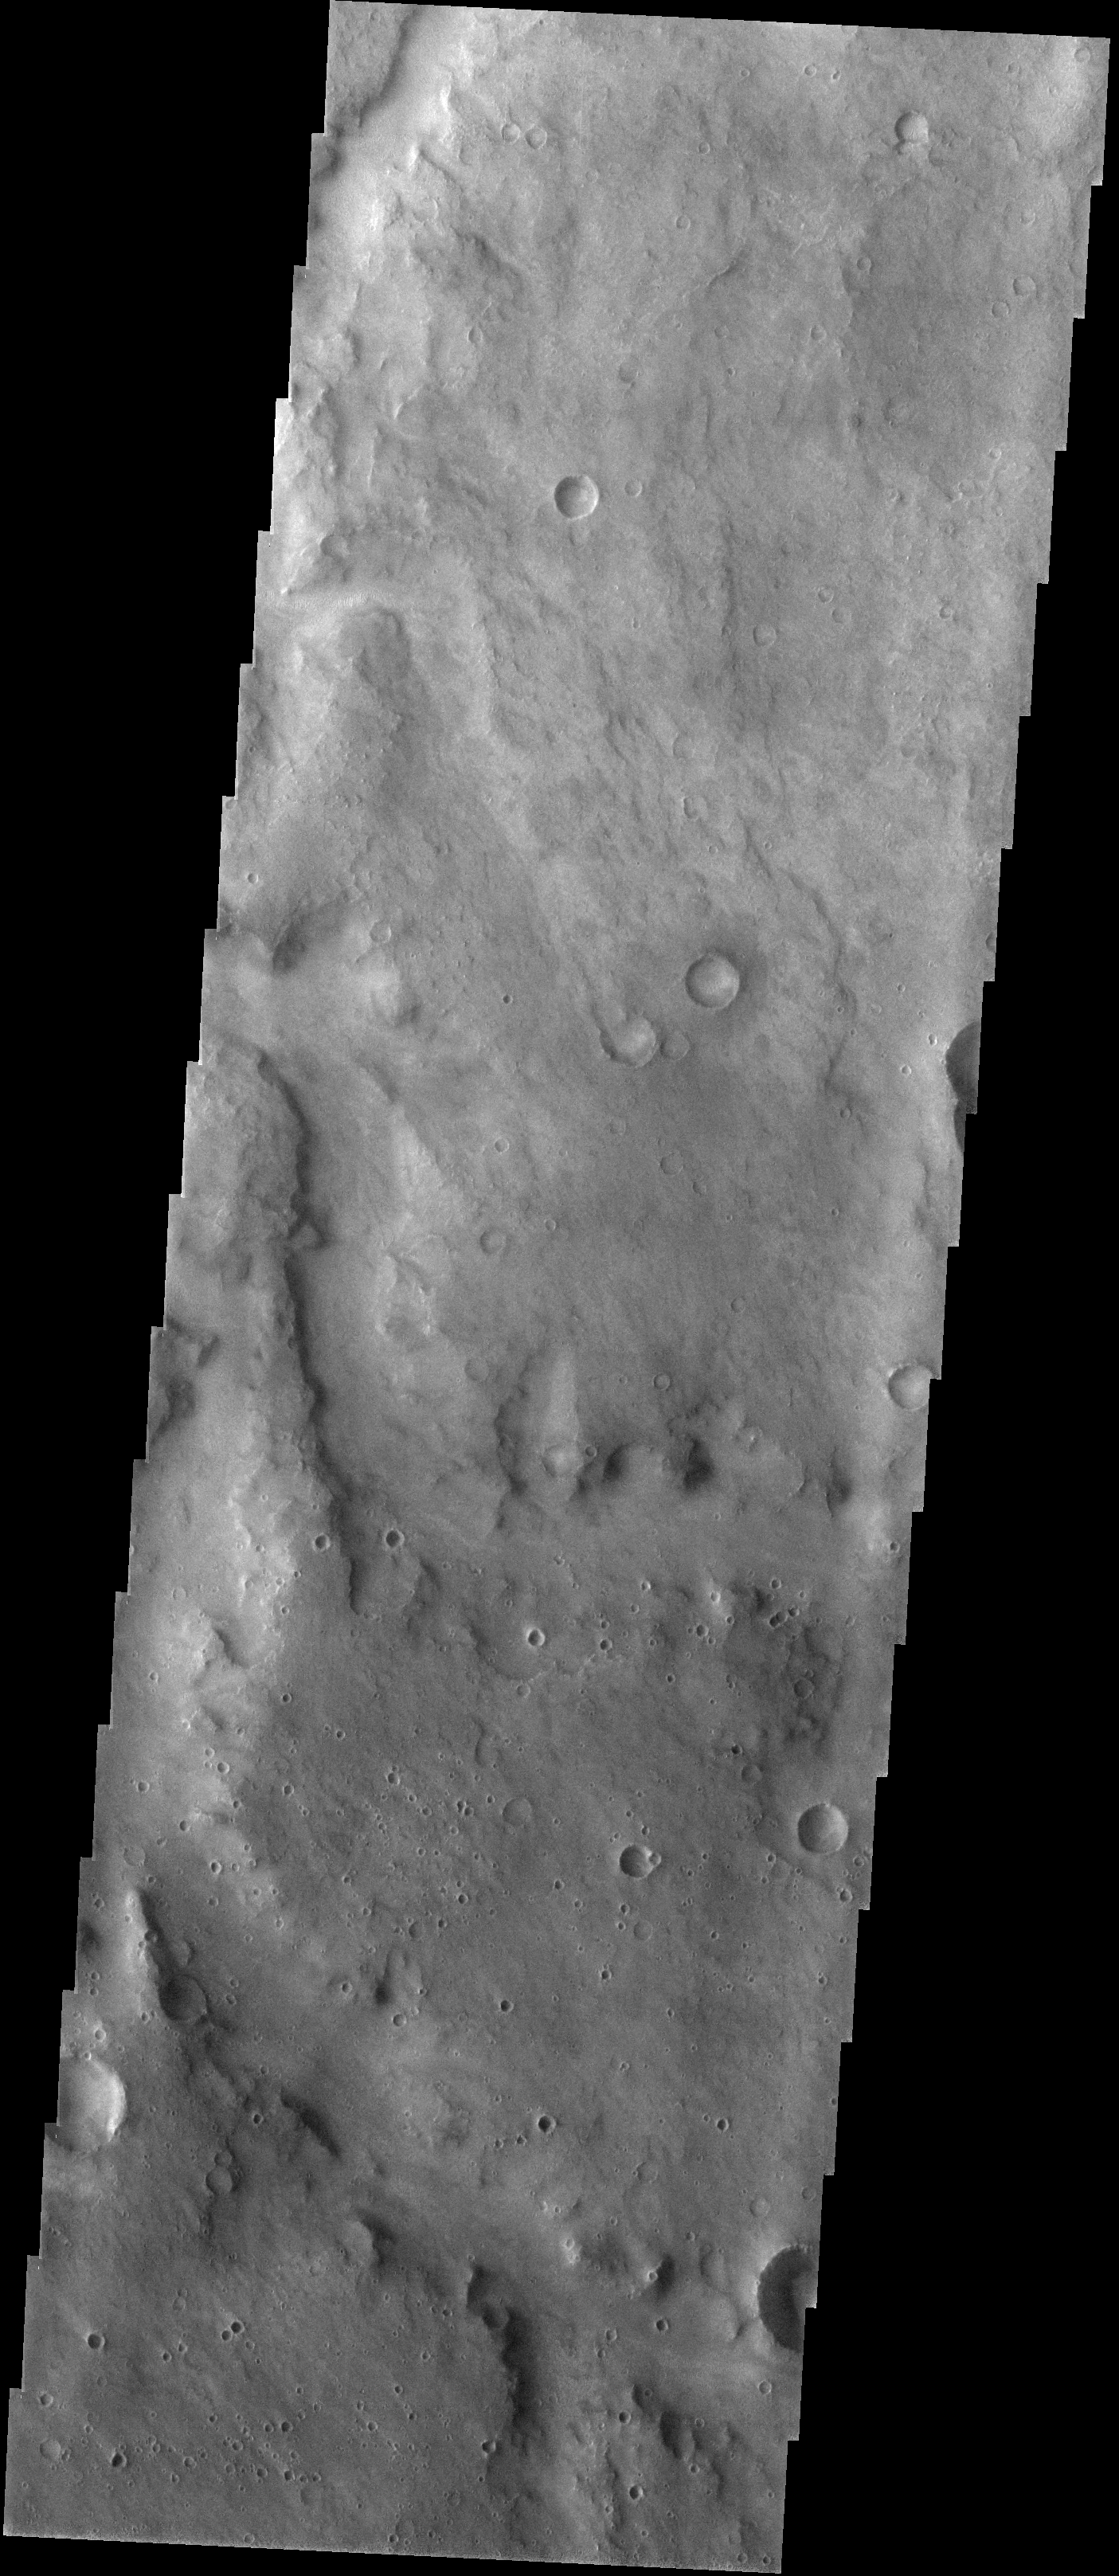

Meridiani Planum

Released 20 January 2004

Long before the MER landers were named or launched, the two orbiters at Mars were asked to examine landing sites. Both the Odyssey and Mars Global Surveyor spacecraft have been collecting landing site data for the past two years. The MGS and ODY data were used as part of the decision making process in the final selection of the two landing sites. The types of data collected by the two orbiters included not only images of the surface but also thermal data about the surface composition, atmospheric data about the climate at each location, and the tracking of major dust storms in the region prior to landing. The presence of, and data collected by, the MGS and ODY orbiters have proven invaluable in MER mission planning.

This image, captured on 13 April 2003, shows an area to the west of Opportunity’s projected landing spot on Meridiani Planum.

Image information: VIS instrument. Latitude -4.8, Longitude 355.8 East (4.2 West). 19 meter/pixel resolution.

Note: this THEMIS visual image has not been radiometrically nor geometrically calibrated for this preliminary release. An empirical correction has been performed to remove instrumental effects. A linear shift has been applied in the cross-track and down-track direction to approximate spacecraft and planetary motion. Fully calibrated and geometrically projected images will be released through the Planetary Data System in accordance with Project policies at a later time.

NASA’s Jet Propulsion Laboratory manages the 2001 Mars Odyssey mission for NASA’s Office of Space Science, Washington, D.C. The Thermal Emission Imaging System (THEMIS) was developed by Arizona State University, Tempe, in collaboration with Raytheon Santa Barbara Remote Sensing. The THEMIS investigation is led by Dr. Philip Christensen at Arizona State University. Lockheed Martin Astronautics, Denver, is the prime contractor for the Odyssey project, and developed and built the orbiter. Mission operations are conducted jointly from Lockheed Martin and from JPL, a division of the California Institute of Technology in Pasadena.

Credit: NASA/JPL/Arizona State University